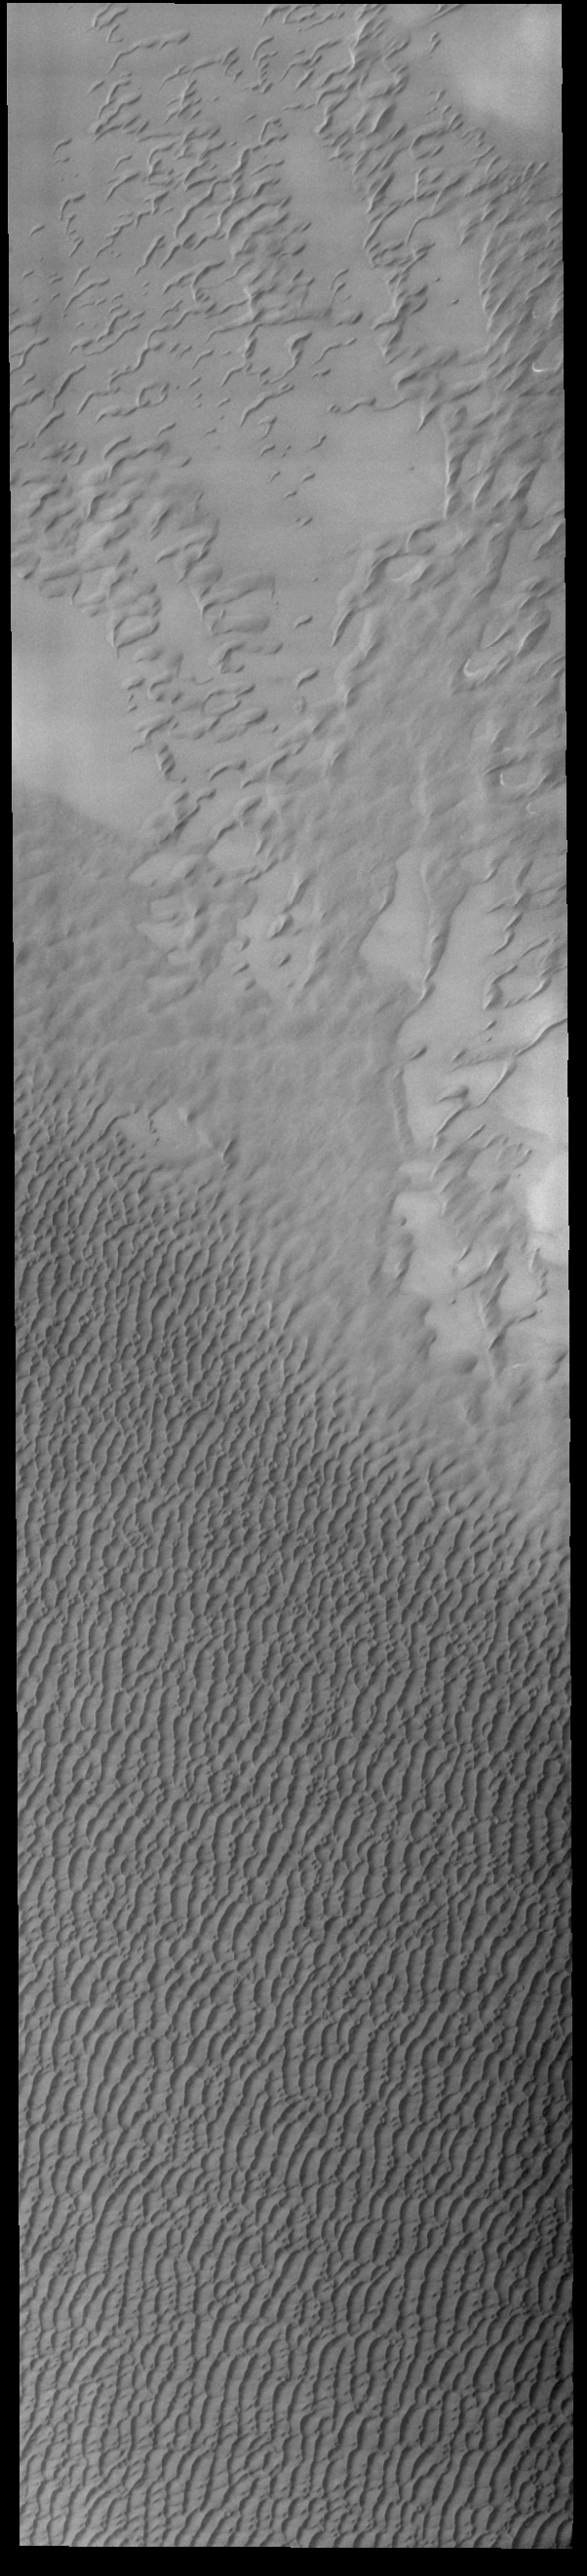

Olympia Undae

This VIS image shows a small part of the huge northern dune field called Olympia Undae. This dune field surrounds 1/3 of the north polar cap. Collected in northern summer, there is no frost remaining on the dunes in this image.

Credit: NASA/JPL-Caltech/ASU